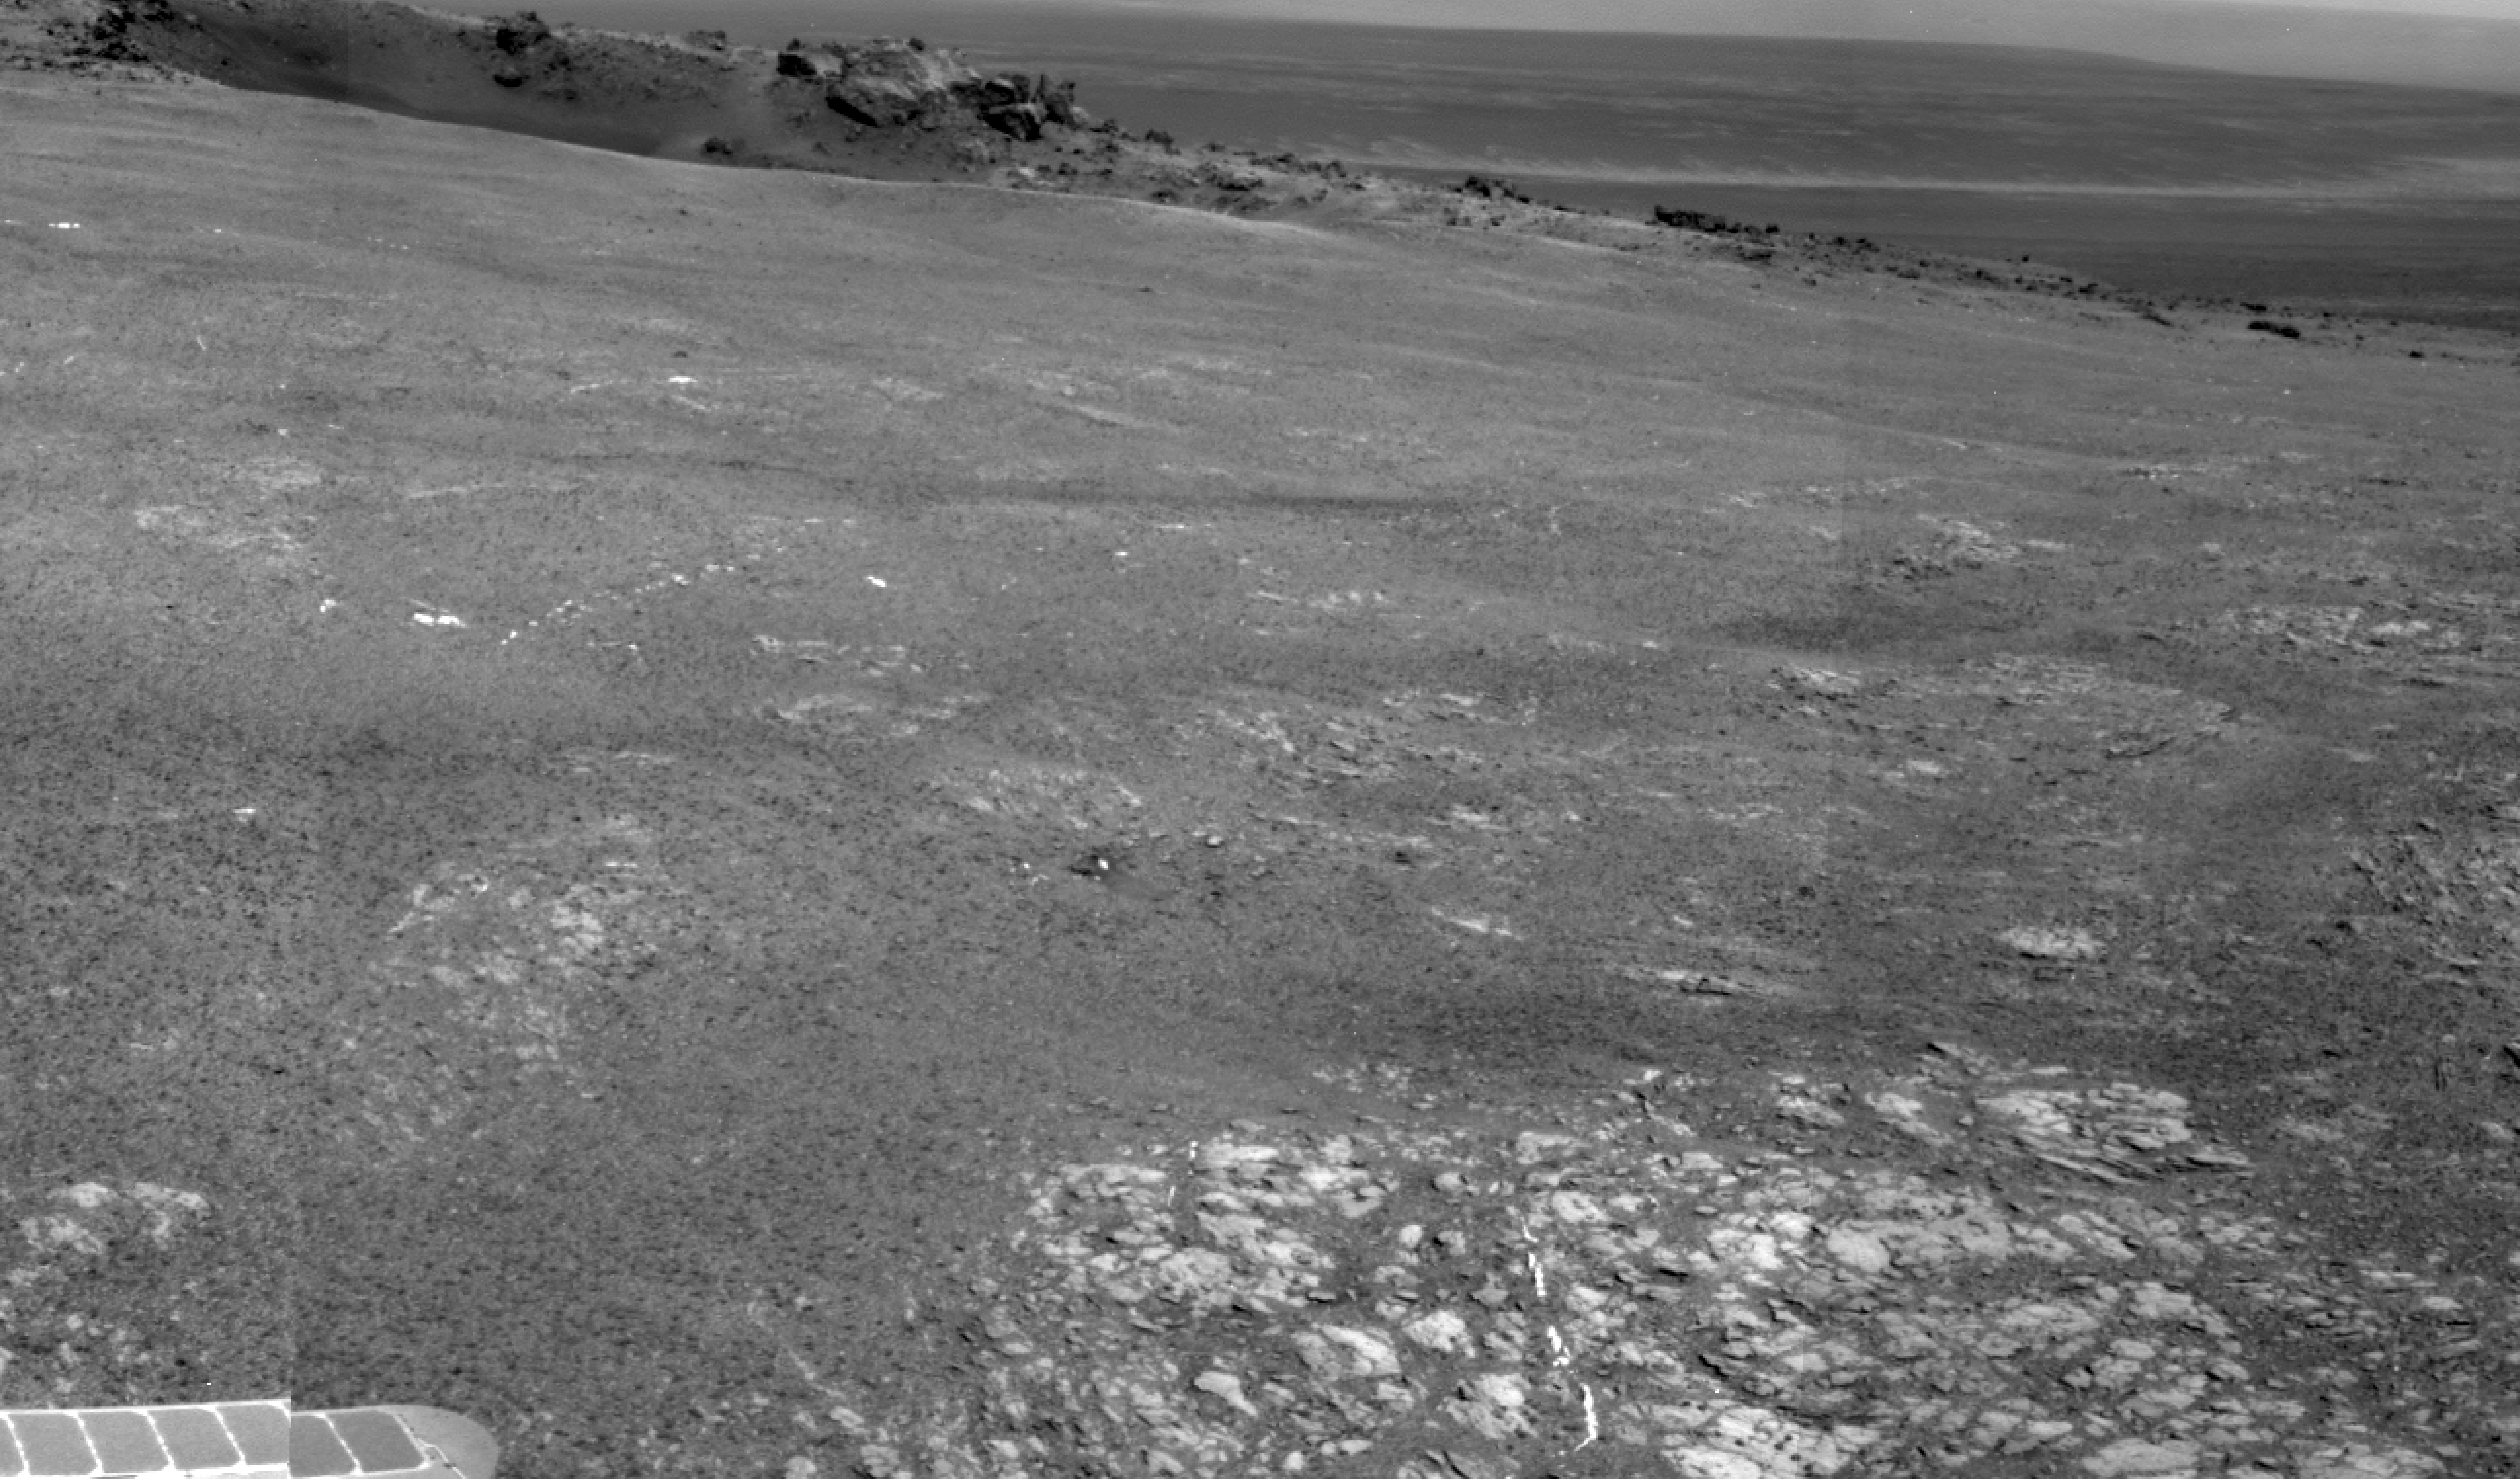

Bright Veins in ‘Botany Bay’ on rim of Endeavour Crater on Mars

Annotated version

Bright veins cutting across outcrop in a section of Endeavour crater’s rim called “Botany Bay” are visible in the foreground and middle distance of this view assembled from images taken by the navigation camera on NASA’s Mars Exploration Rover Opportunity during the rover’s 2,681st Martian day, or sol, of working on Mars (Aug. 9, 2011).

The veins may have formed as minerals that had been dissolved in ground water came out of solution and were deposited.

A crater called “Odyssey,” about 66 feet (20 meters) in diameter, is visible at upper right. It is on a low ridge called “Cape York,” which forms part of the western rim of Endeavour crater, which is about 14 miles (22 kilometers) in diameter. Rocks ejected by the impact that dug Odyssey are scattered on the ground to the right of Odyssey. One of these rocks, “Tisdale 2,” became the first rock that Opportunity examined in detail at Endeavour crater. The scale bar is 20 meters (66 feet).

Opportunity completed its three-month prime missions in April 2004 and has continued operations in bonus extended missions since then.

Credit: NASA/JPL-Caltech